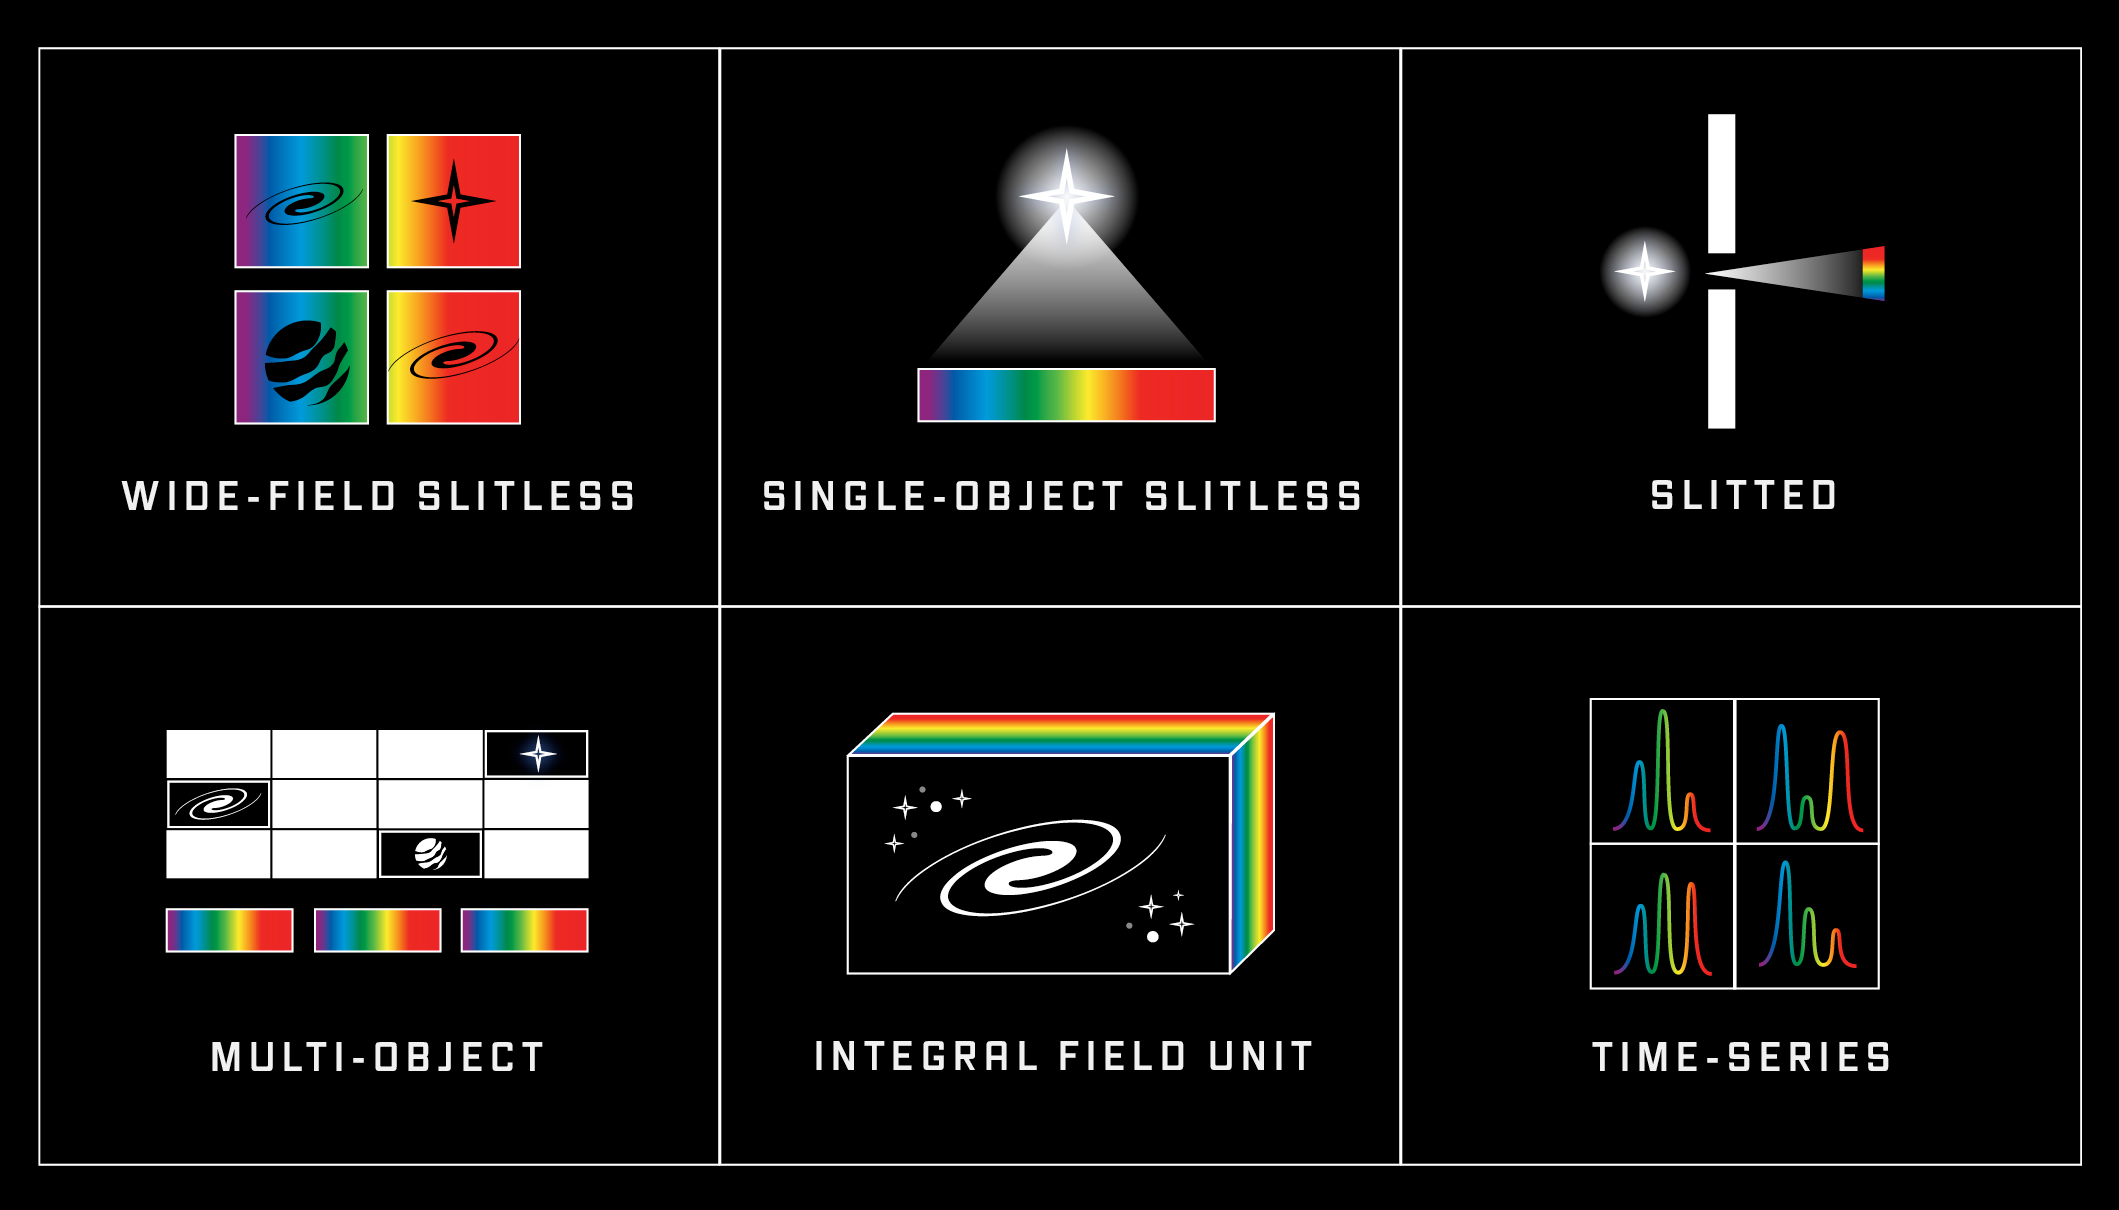

Spectroscopy Modes of Webb’s Scientific Instruments

Spectroscopy involves spreading light out into a spectrum in order to analyze the intensity (or brightness) of individual colors, or wavelengths. During a spectroscopic observation, light from space is directed through a spectrograph, which spreads the light out into its component wavelengths. The light then strikes the detectors, which measure the intensity of each individual wavelength of light. Spectral data are typically plotted on a graph of intensity vs. wavelength. Differences in brightness with wavelength, and the presence or absence of specific wavelengths, provide information about temperature, composition, density, motion, and distance. All four of Webb’s scientific instruments (MIRI, NIRCam, NIRSpec, and NIRISS) have spectroscopy modes.

Wide-Field Slitless Spectroscopy involves capturing the overall spectrum of a wide field of view—a field of stars, part of a nearby galaxy, or many galaxies at once. (NIRCam and NIRISS)

Single-Object Slitless Spectroscopy involves capturing the spectrum of a single bright object like a star in a field of view. (MIRI and NIRISS)

Slitted Spectroscopy provides the ability to capture the spectrum of a single object—a single star, a single exoplanet, or a single distant galaxy—in a wide field of view. Single slit spectroscopy is also used to analyze the spectrum of a small area of an object that is large in the field of view, such as a galaxy or planet. (NIRSpec and MIRI)

Multi-Object Spectroscopy involves using a microshutter array to capture individual spectra of up to 100 objects or locations in space at one time. Multi-object spectroscopy is important for efficiency, in particular when observing very distant and dim targets, such as ancient galaxies, which require hundreds of hours of observation time. (NIRSpec)

Integral Field Unit Spectroscopy (IFU) involves a combination of imaging and spectroscopy. During an IFU observation, the instrument captures an image of the field of view along with individual spectra of each pixel in the field of view. IFU observations allow astronomers to investigate how properties—such as composition, temperature, and motion—vary between different objects such as stars in a crowded star field, or from place to place over a large region of space such as a galaxy or nebula. (NIRSpec and MIRI)

Time-Series Spectroscopy involves capturing the spectrum of an object or region of space at regular intervals in order to observe how the spectrum changes over time. Time-series spectroscopy is used to study planets as they transit their stars. (NIRCam, NIRSpec, and MIRI)

Credit: Illustration: NASA, ESA, CSA, Andi James (STScI)